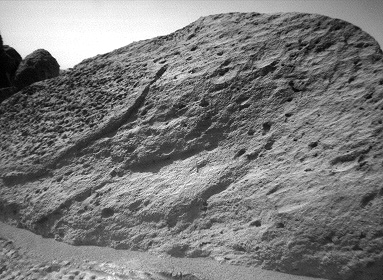

“Half Dome” Rock – Right Eye

This image of the rock “Half Dome” was taken by the Sojourner rover’s right front camera on Sol 71 (September 14). Pits, linear textures, and pronounced topography on the rock are clearly visible.

This image and PIA01566 (left eye) make up a stereo pair.

Mars Pathfinder is the second in NASA’s Discovery program of low-cost spacecraft with highly focused science goals. The Jet Propulsion Laboratory, Pasadena, CA, developed and manages the Mars Pathfinder mission for NASA’s Office of Space Science, Washington, D.C. JPL is an operating division of the California Institute of Technology (Caltech).

Photojournal note: Sojourner spent 83 days of a planned seven-day mission exploring the Martian terrain, acquiring images, and taking chemical, atmospheric and other measurements. The final data transmission received from Pathfinder was at 10:23 UTC on September 27, 1997. Although mission managers tried to restore full communications during the following five months, the successful mission was terminated on March 10, 1998.

Credit: NASA/JPL